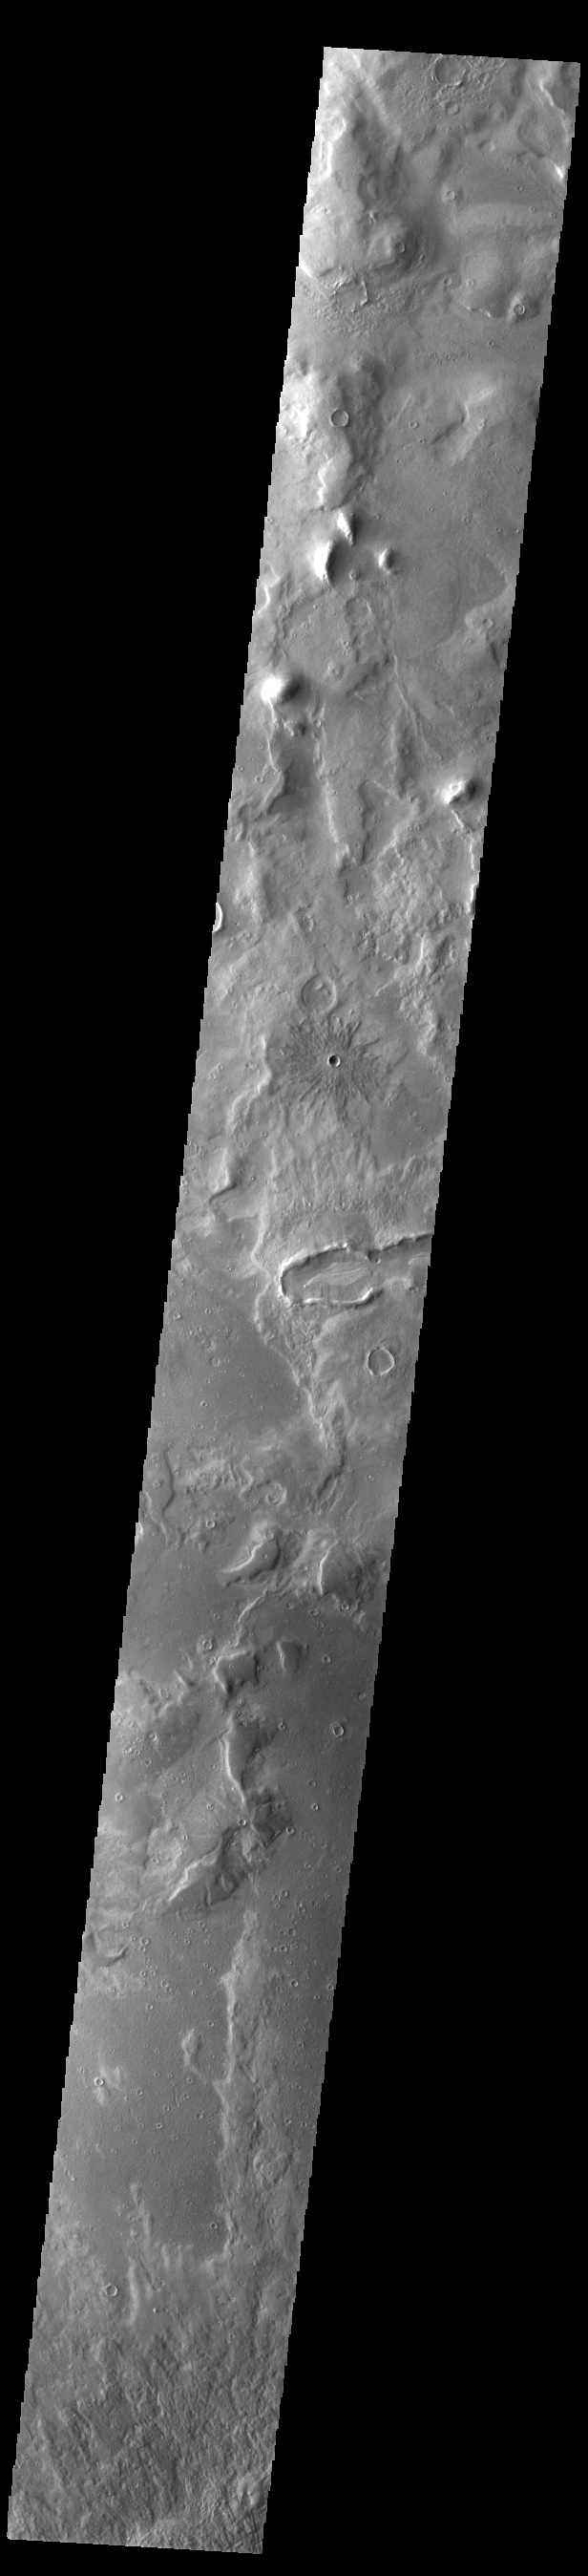

Phlegra Montes Crater

Today’s image shows a portion of Phlegra Montes, a region of hills and ridges near Arcadia Planitia. Near the center of the image is a small impact crater, easily identified by it’s radial ejecta pattern. This crater is relatively young. With time the radial nature of the ejecta will become less distinct.

Credit: NASA/JPL-Caltech/ASU